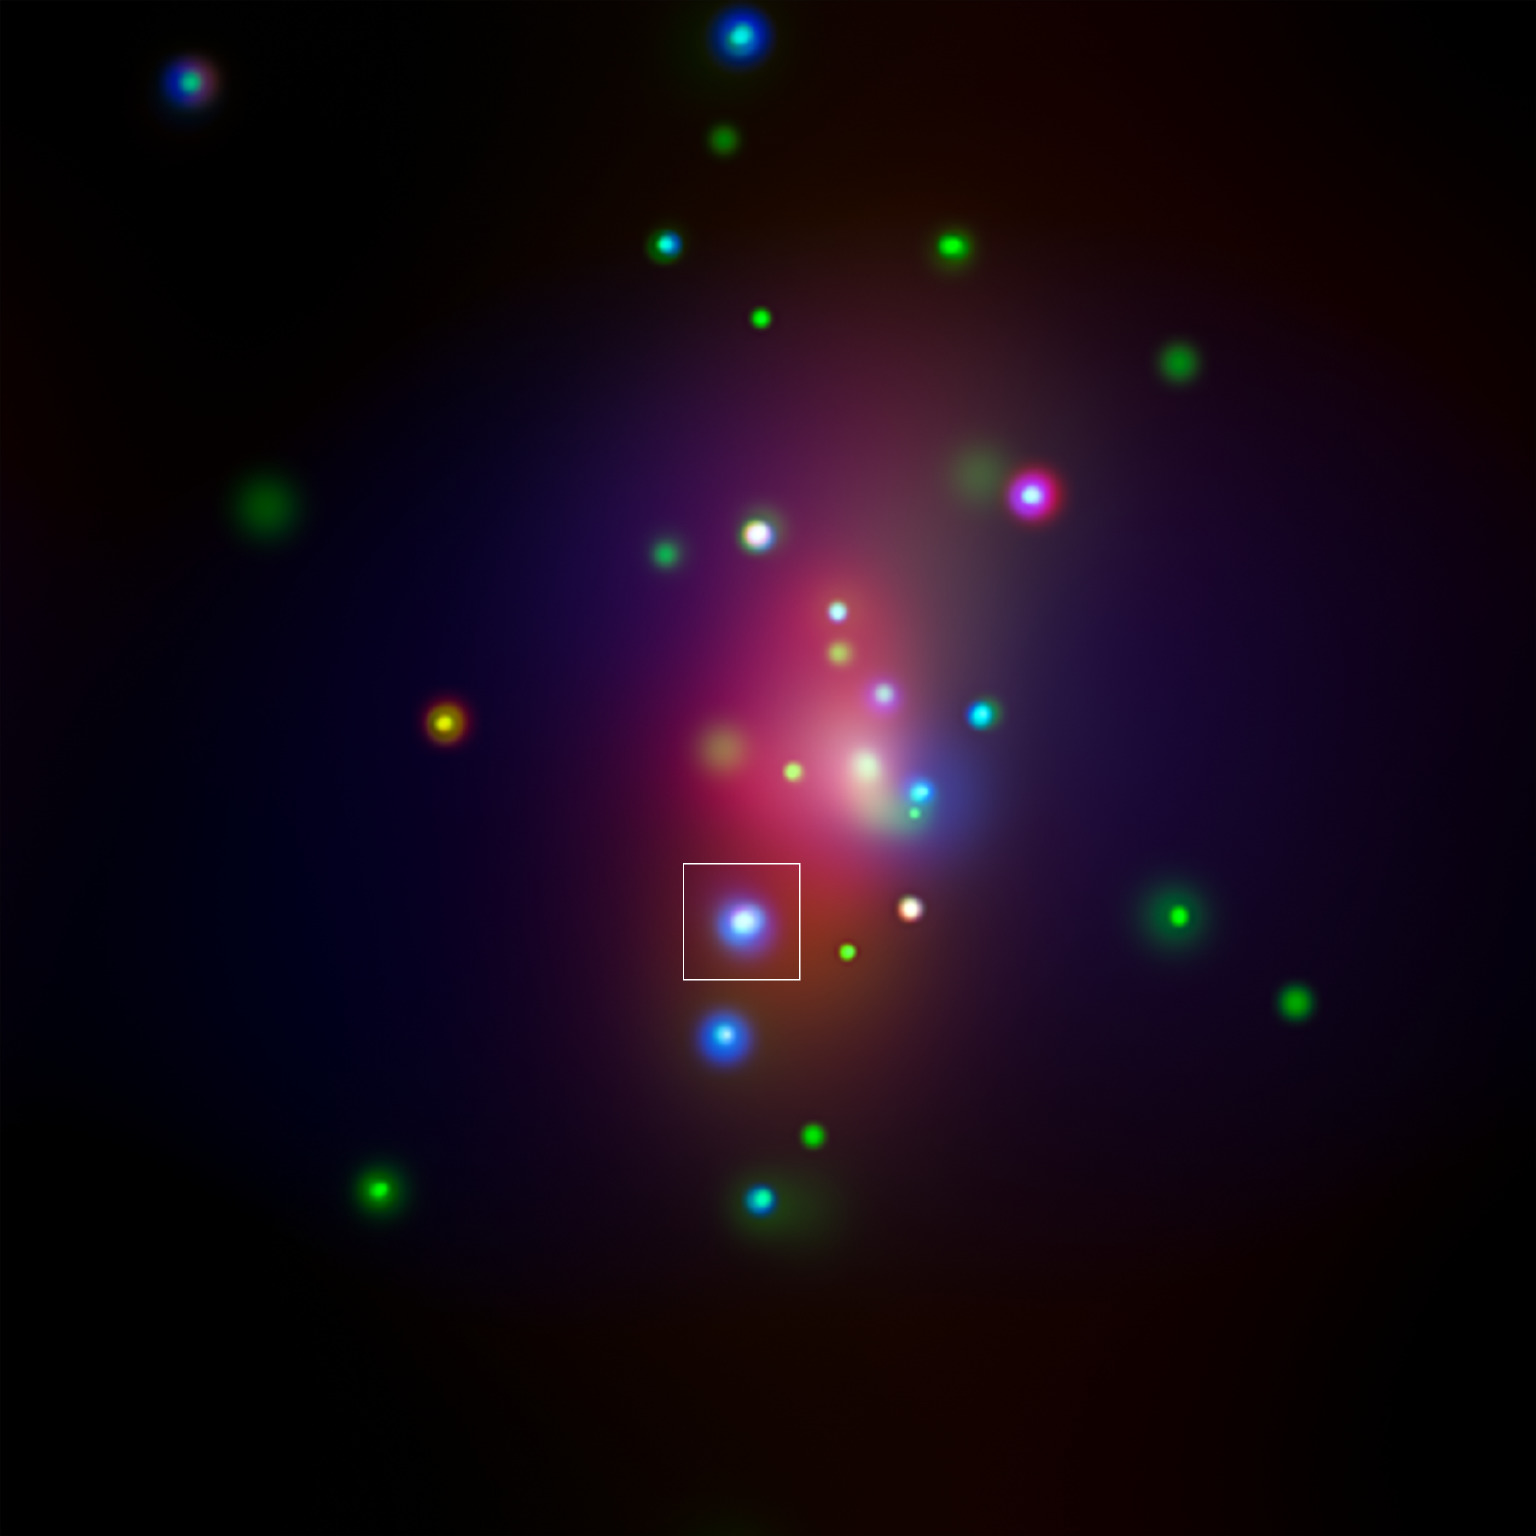

Supernova SN 2014C (X-ray) (Annotated)

This image from NASA's Chandra X-ray Observatory shows spiral galaxy NGC 7331, center, in a three-color X-ray image. Red, green and blue colors are used for low, medium and high-energy X-rays, respectively. An unusual supernova called SN 2014C has been spotted in this galaxy, indicated by the white box in the image.

Credit: NASA/CXC/CIERA/R.Margutti et al